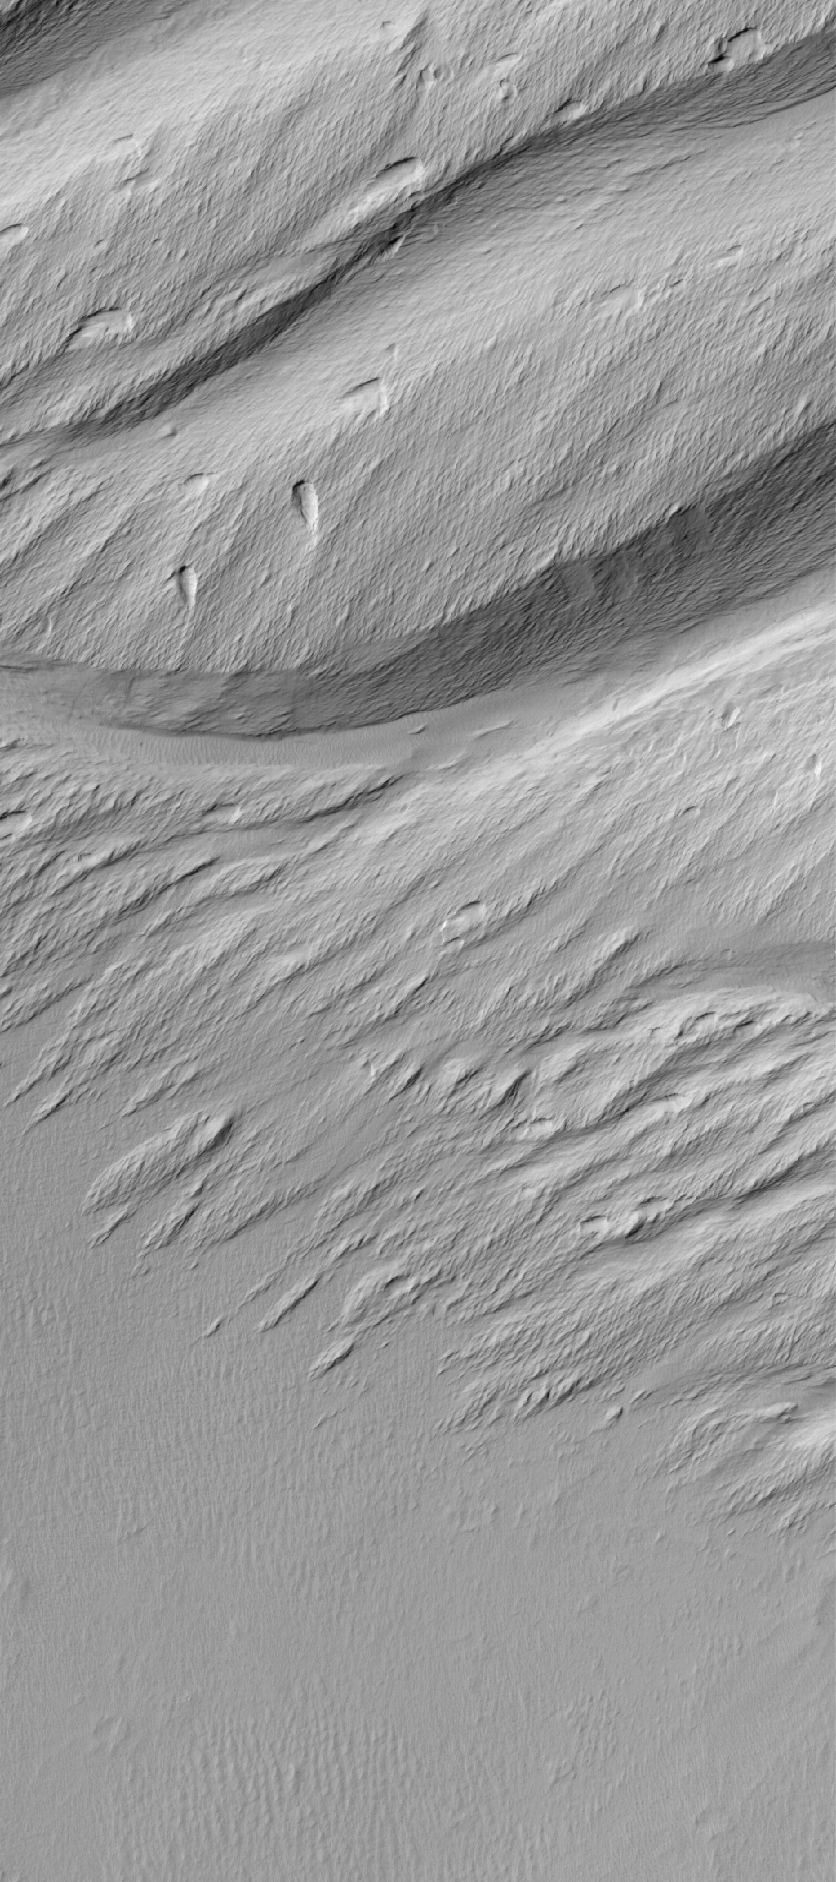

Memnonia Landscape

28 June 2006
This Mars Global Surveyor (MGS) Mars Orbiter Camera (MOC) image shows a contact between a dust-covered plain and a dust-mantled, textured upland in the Memnonia Sulci region of Mars. The dominant landforms in this scene are yardangs-they are the product of extensive wind erosion of a relatively poorly-consolidated, sand-bearing material (e.g., deposits of volcanic ash or poorly cemented sedimentary rocks).

Location near: 9.3°S, 172.9°W
Image width: ~3 km (~1.9 mi)
Illumination from: upper left
Season: Southern Autumn

Credit: NASA/JPL/Malin Space Science Systems